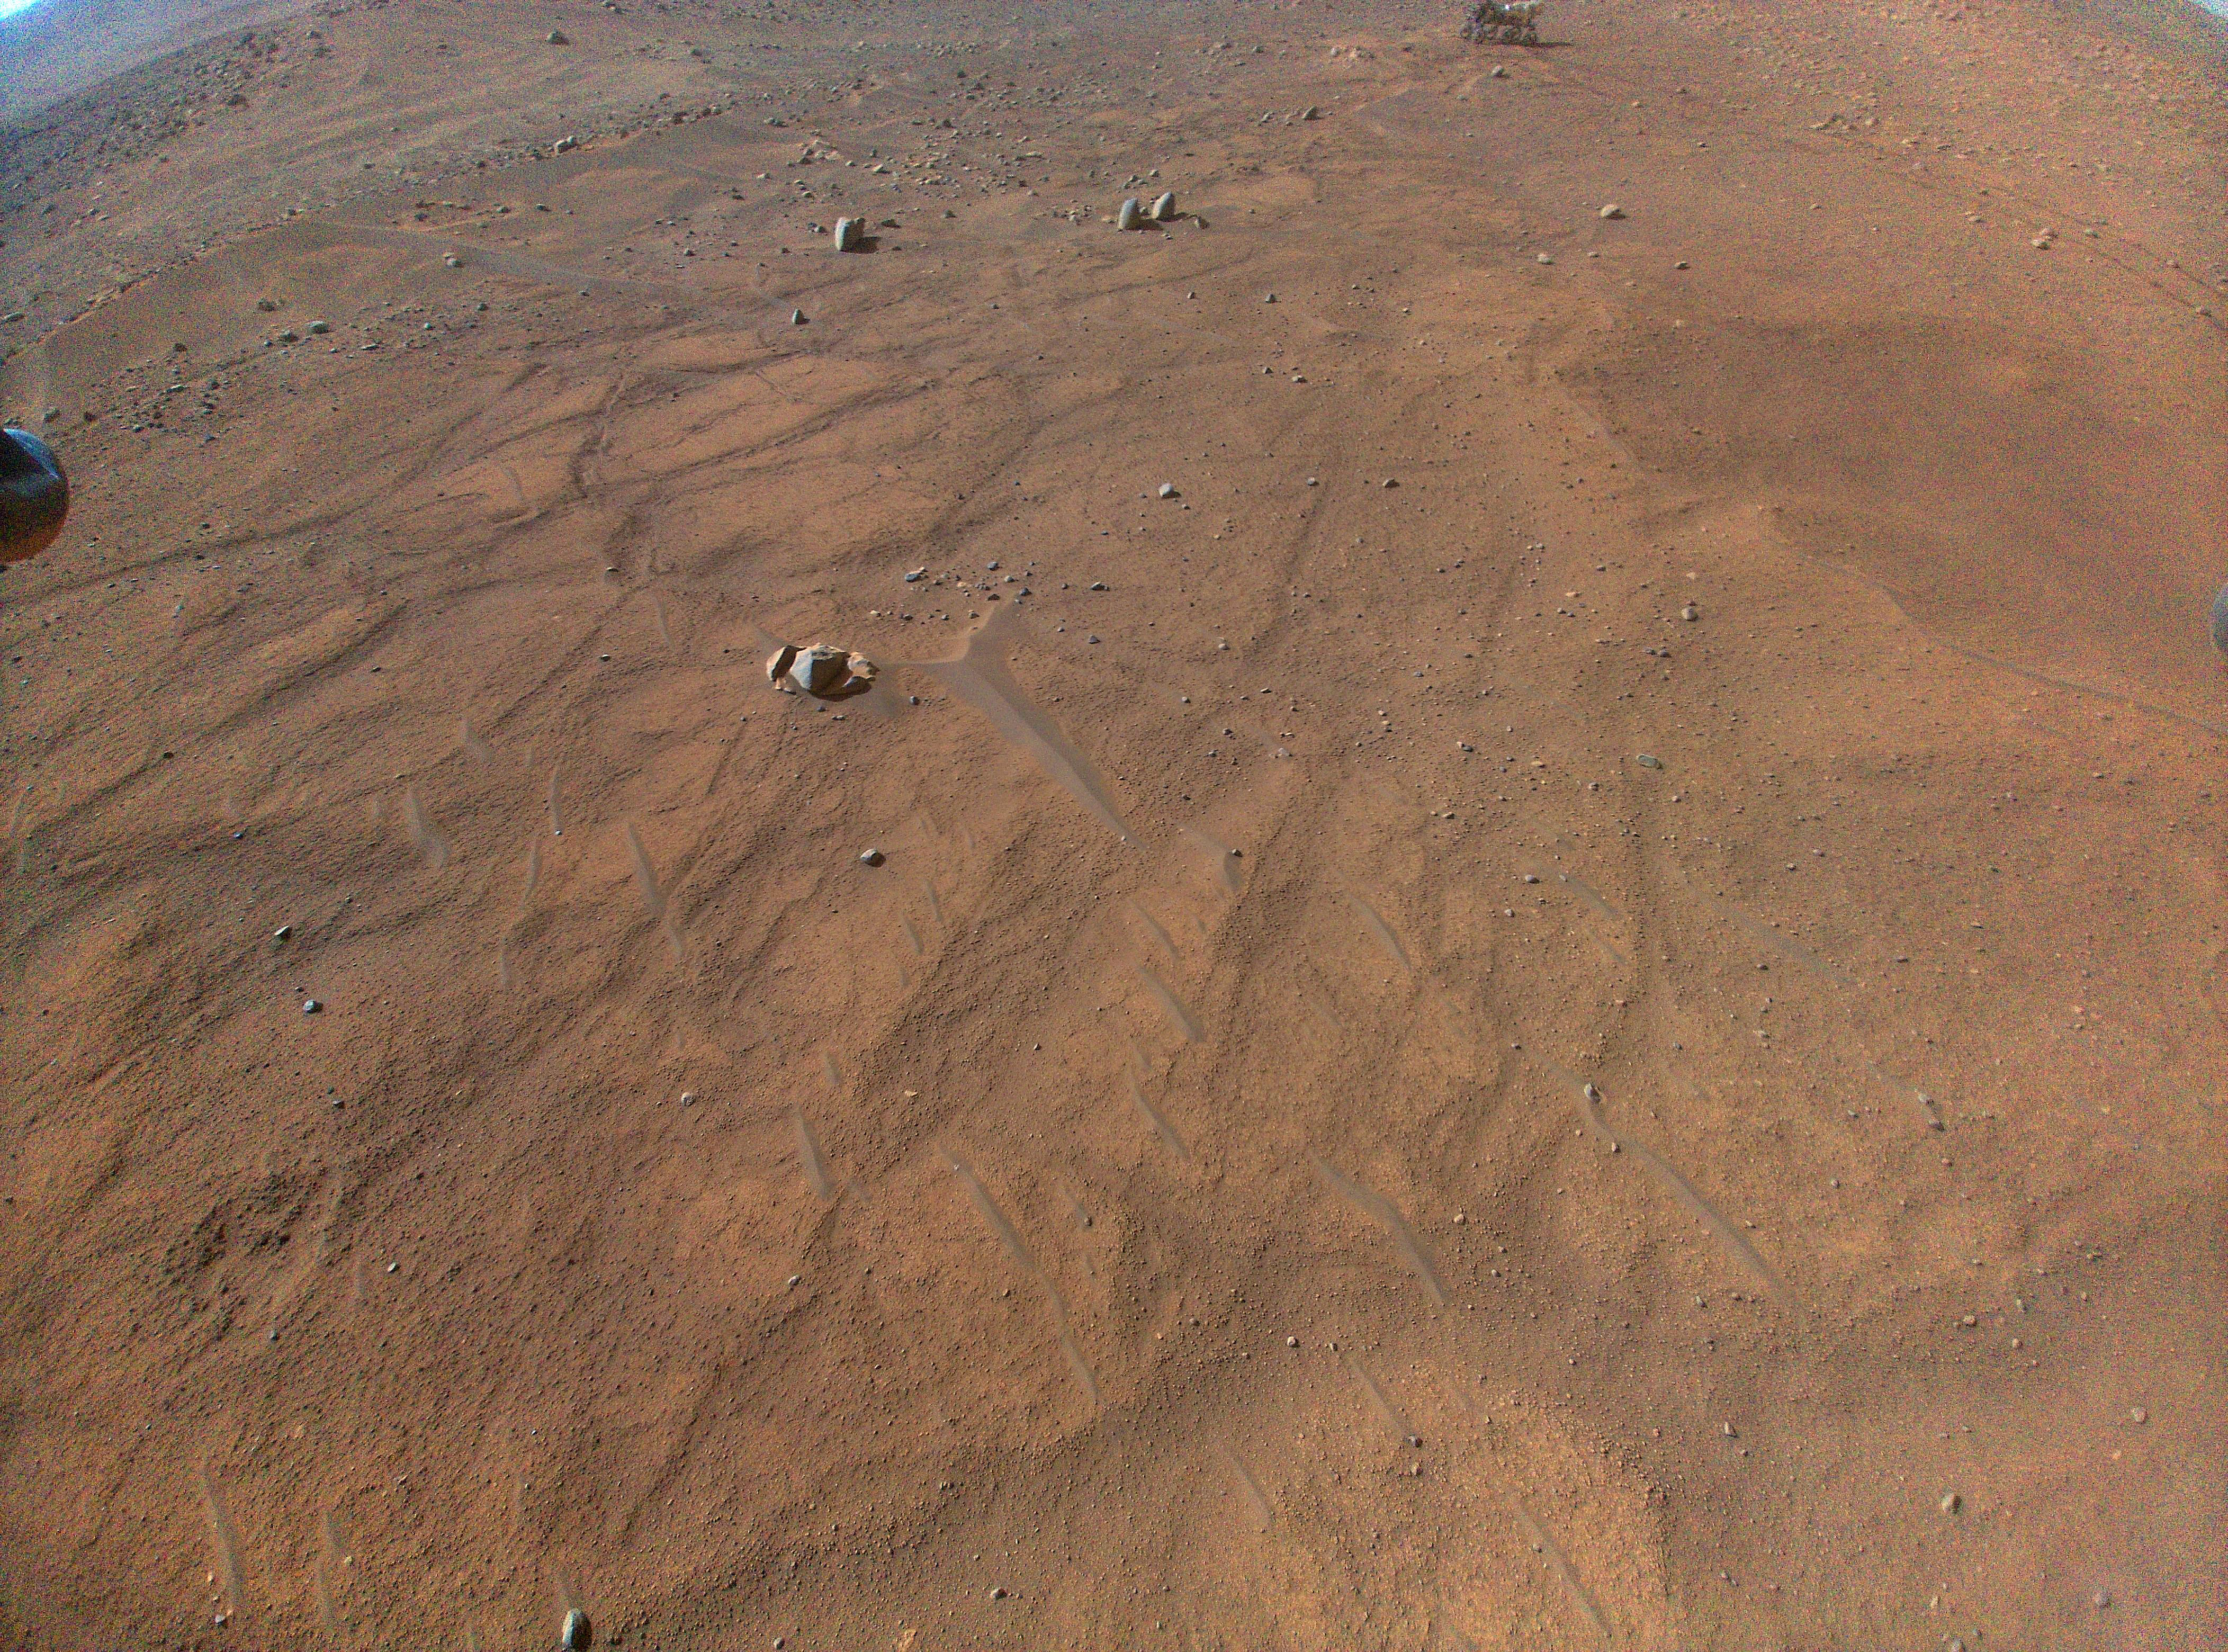

Perseverance Seen From Above During Flight 54

This image of NASA’s Perseverance Mars rover – visible at the top, right of center – was taken by the Ingenuity Mars Helicopter during its 54th flight on Aug. 3, 2023, 872nd Martian day, or sol, of the mission. At the time the image was taken, the helicopter was at an altitude of about 16 feet (5 meters).

NASA’s Jet Propulsion Laboratory, which is managed for the agency by Caltech in Pasadena, California, built and manages operations of the Perseverance rover.

The Ingenuity Mars Helicopter was built by JPL, which manages the project for NASA Headquarters. It is supported by NASA’s Science Mission Directorate. NASA’s Ames Research Center in California’s Silicon Valley and NASA’s Langley Research Center in Hampton, Virginia, provided significant flight performance analysis and technical assistance during Ingenuity’s development. AeroVironment Inc., Qualcomm, and SolAero also provided design assistance and major vehicle components. Lockheed Martin Space designed and manufactured the Mars Helicopter Delivery System.

Credit: NASA/JPL-Caltech